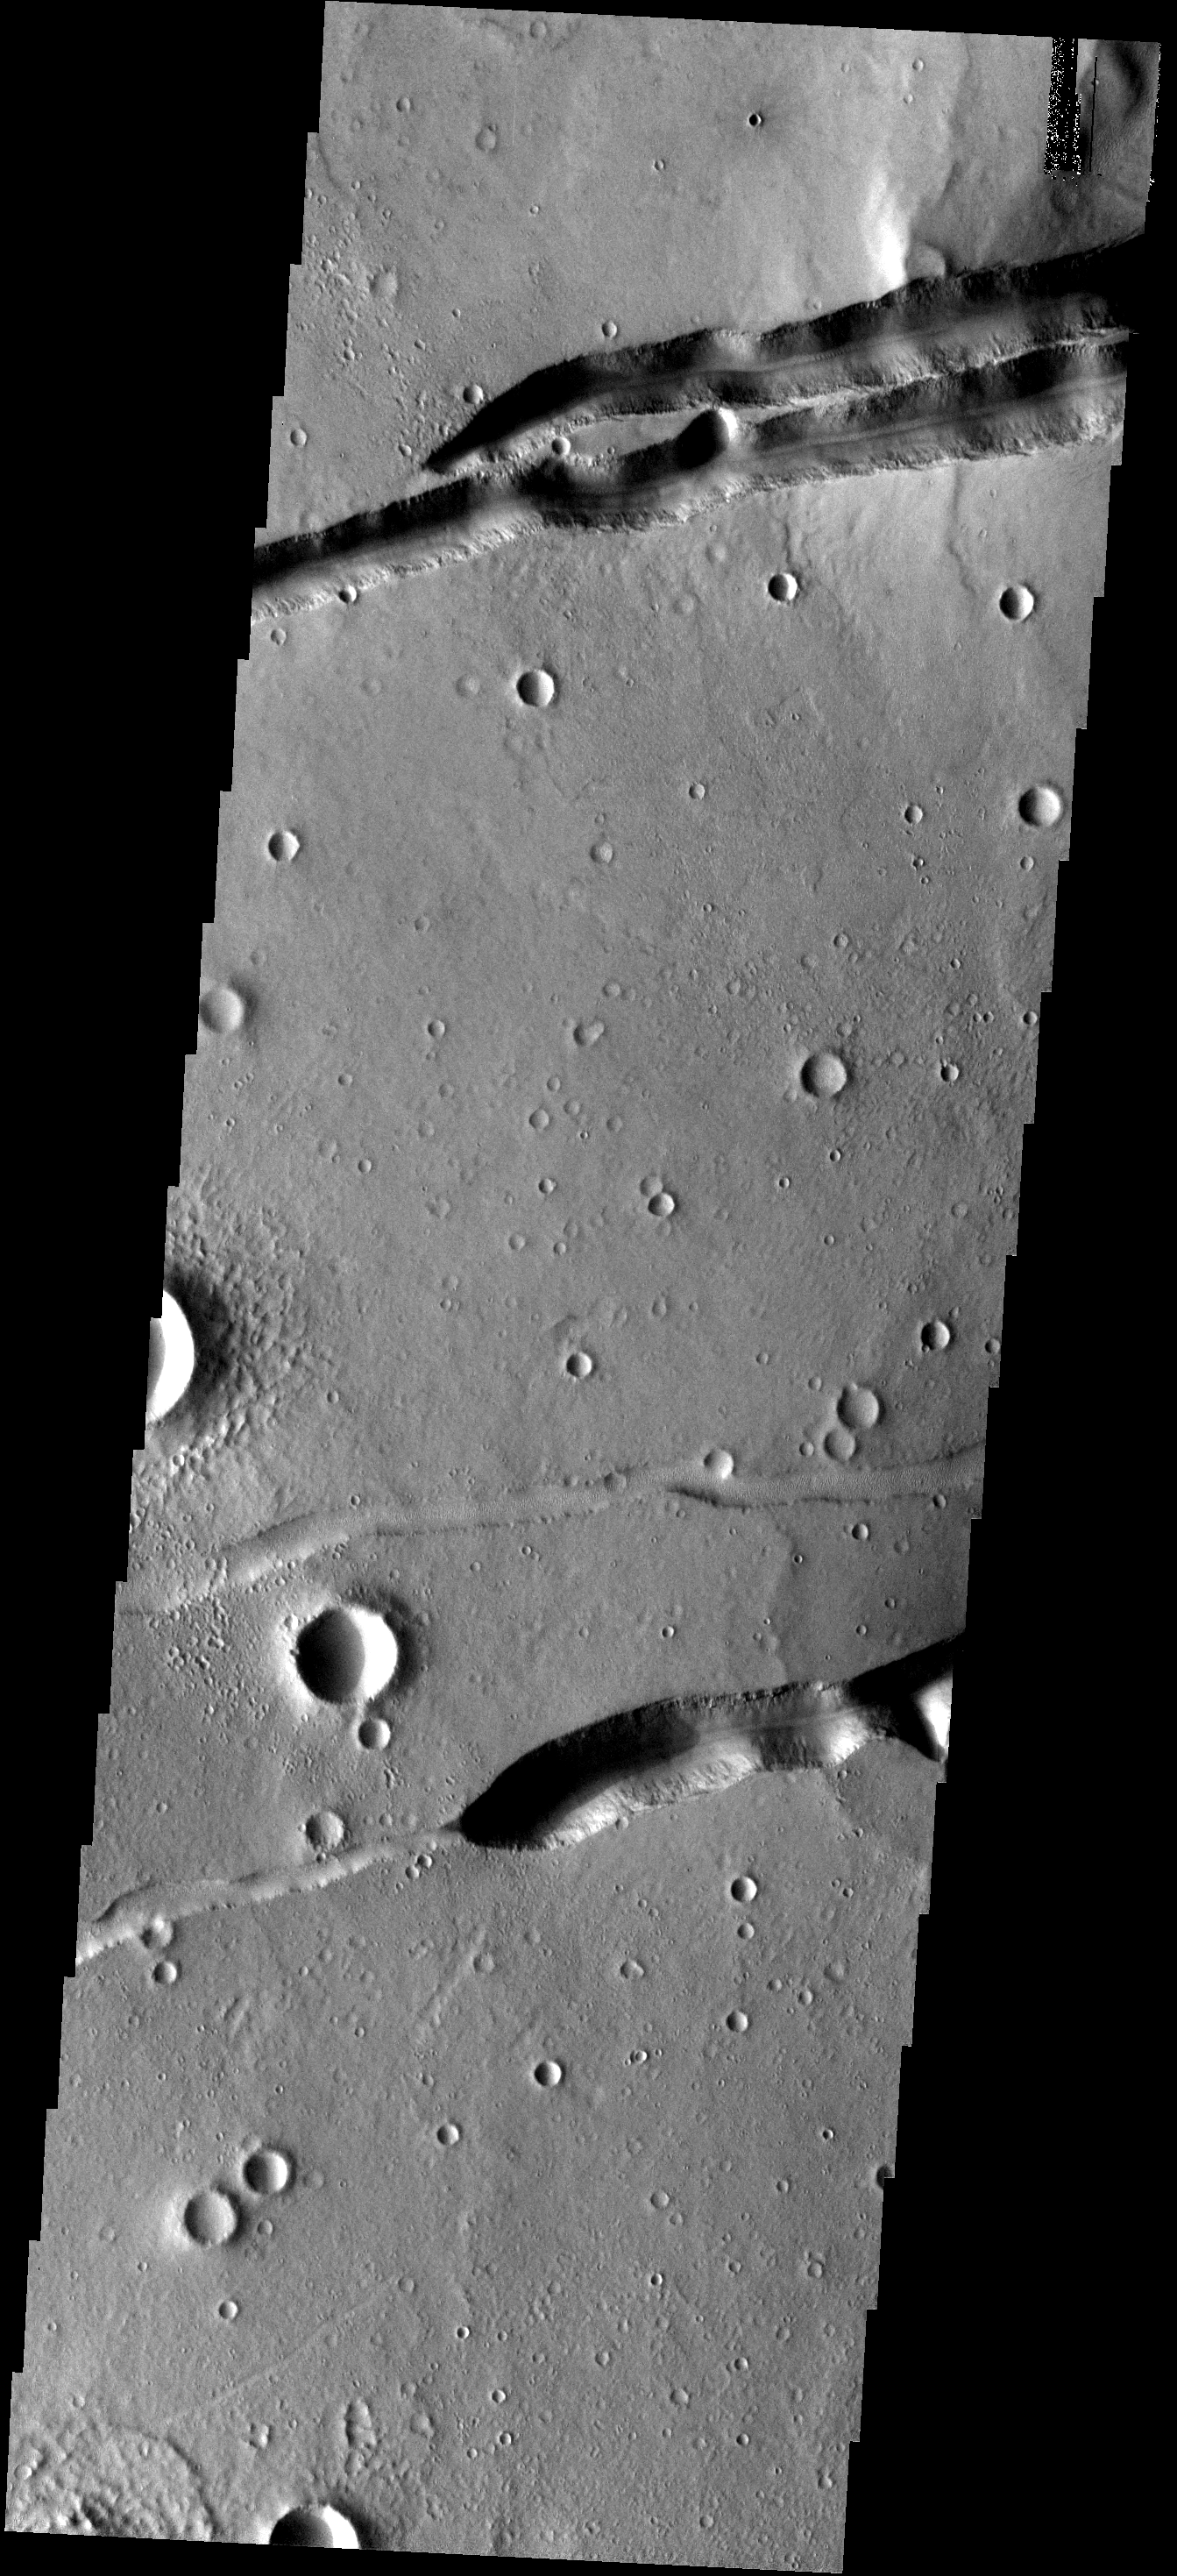

Fractures

The fractures at the top of this image are part of Mangala Fossae. The fractures in the lower half are part of the Memnonia Fossae system.

Image information: VIS instrument. Latitude -20.5N, Longitude 205.2E. 17 meter/pixel resolution.

Please see the THEMIS Data Citation Note for details on crediting THEMIS images.

Note: this THEMIS visual image has not been radiometrically nor geometrically calibrated for this preliminary release. An empirical correction has been performed to remove instrumental effects. A linear shift has been applied in the cross-track and down-track direction to approximate spacecraft and planetary motion. Fully calibrated and geometrically projected images will be released through the Planetary Data System in accordance with Project policies at a later time.

NASA’s Jet Propulsion Laboratory manages the 2001 Mars Odyssey mission for NASA’s Office of Space Science, Washington, D.C. The Thermal Emission Imaging System (THEMIS) was developed by Arizona State University, Tempe, in collaboration with Raytheon Santa Barbara Remote Sensing. The THEMIS investigation is led by Dr. Philip Christensen at Arizona State University. Lockheed Martin Astronautics, Denver, is the prime contractor for the Odyssey project, and developed and built the orbiter. Mission operations are conducted jointly from Lockheed Martin and from JPL, a division of the California Institute of Technology in Pasadena.

Credit: NASA/JPL/ASU